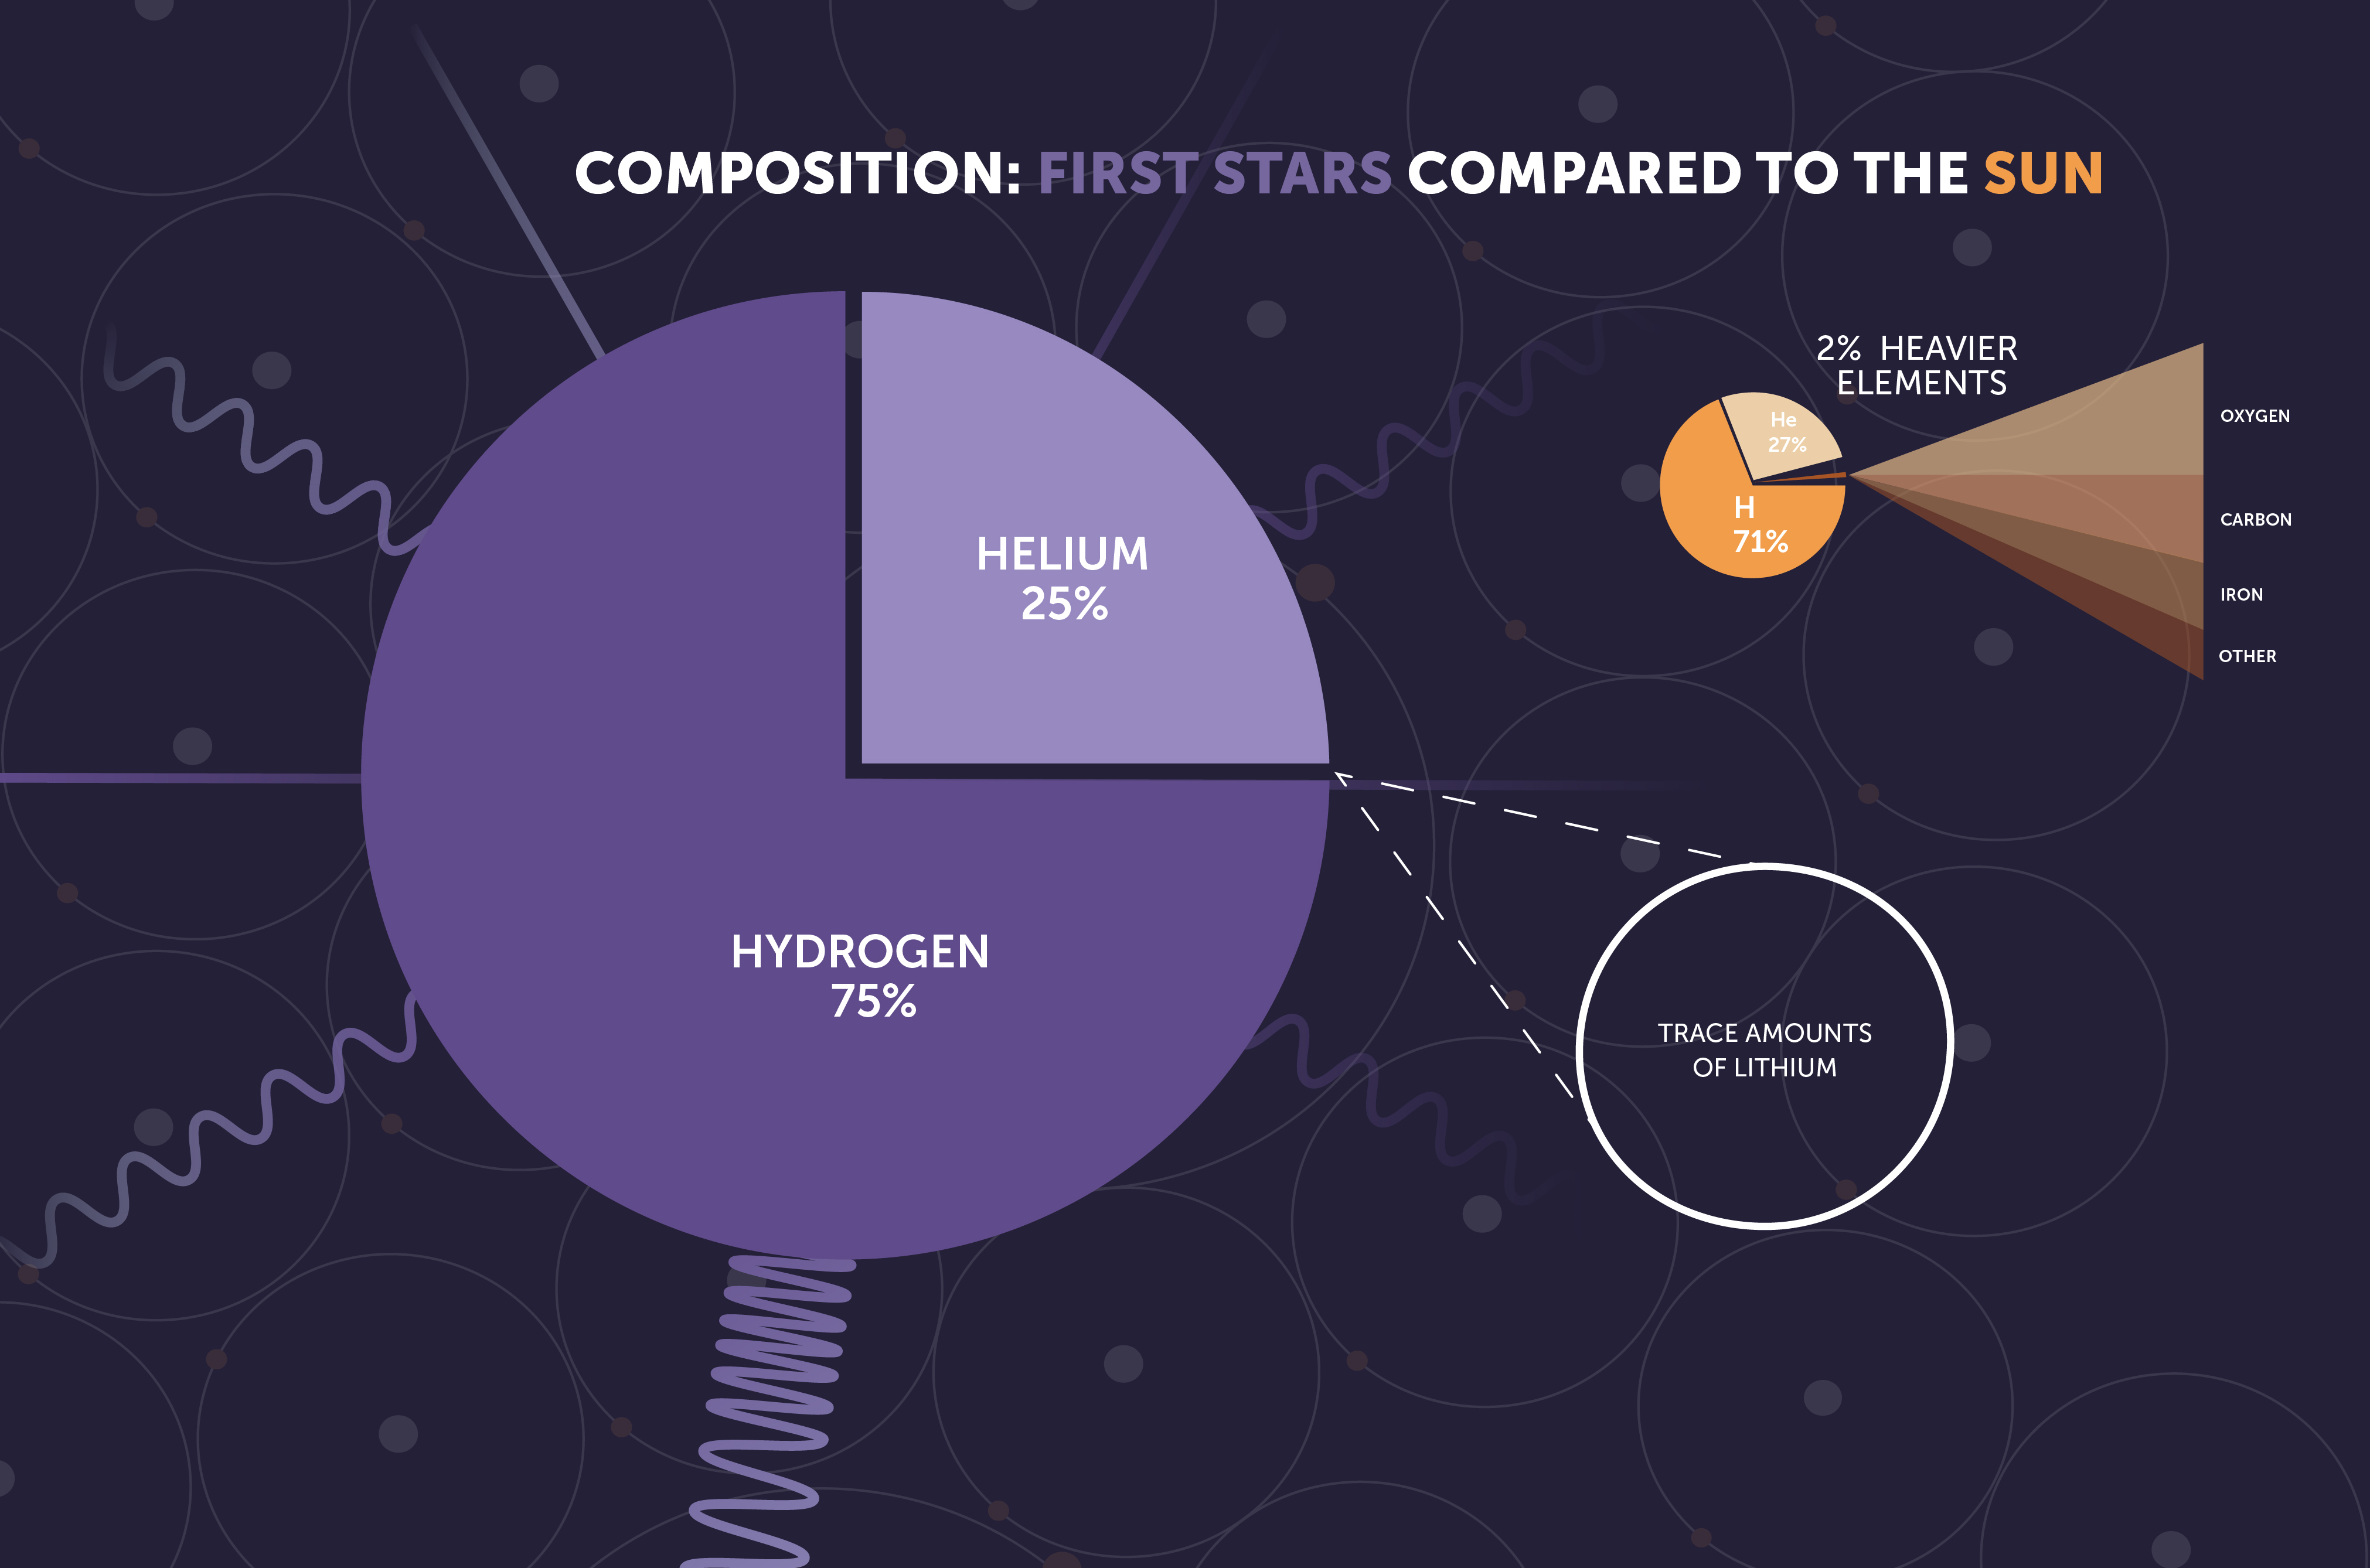

First Stars: Composition

The first generation of stars, also known as Population III stars, were made almost entirely of hydrogen and helium. Later generations of stars, including the Sun, contain heavier elements like oxygen, carbon, and iron, which formed in the cores of earlier stars.

Credit: Image: NASA, ESA, CSA, STScI